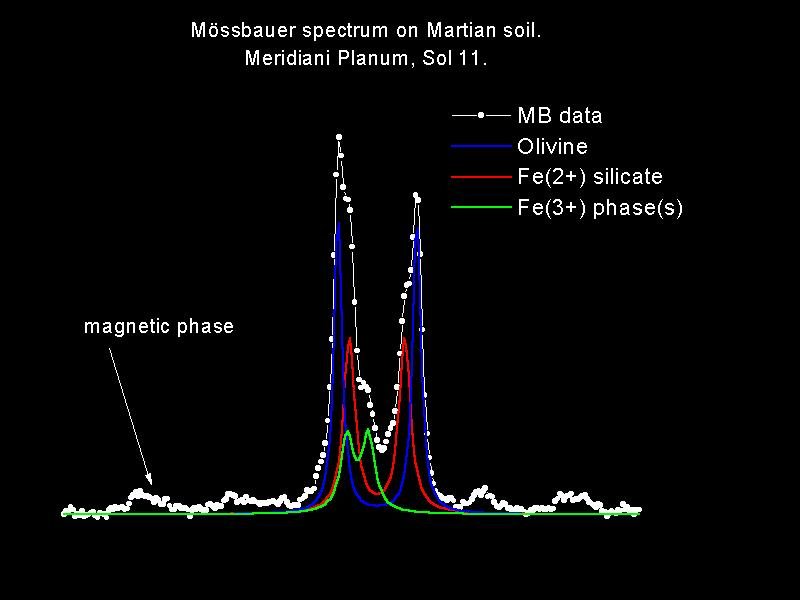

Meridiani’s Autograph

This spectrum of the soil at the Mars Exploration Rover Opportunity’s landing site, Meridiani Planum, shows the presence of the shiny green mineral called olivine also seen at the Mars Exploration Rover Spirit’s landing site, Gusev Crater. Based on this data, scientists believe the soil at Meridiani is made-up of in part of finely grained basalt, a type of volcanic rock. The spectrum was captured by Opportunity’s Moessbauer spectrometer.

Credit: NASA/JPL/University of Mainz